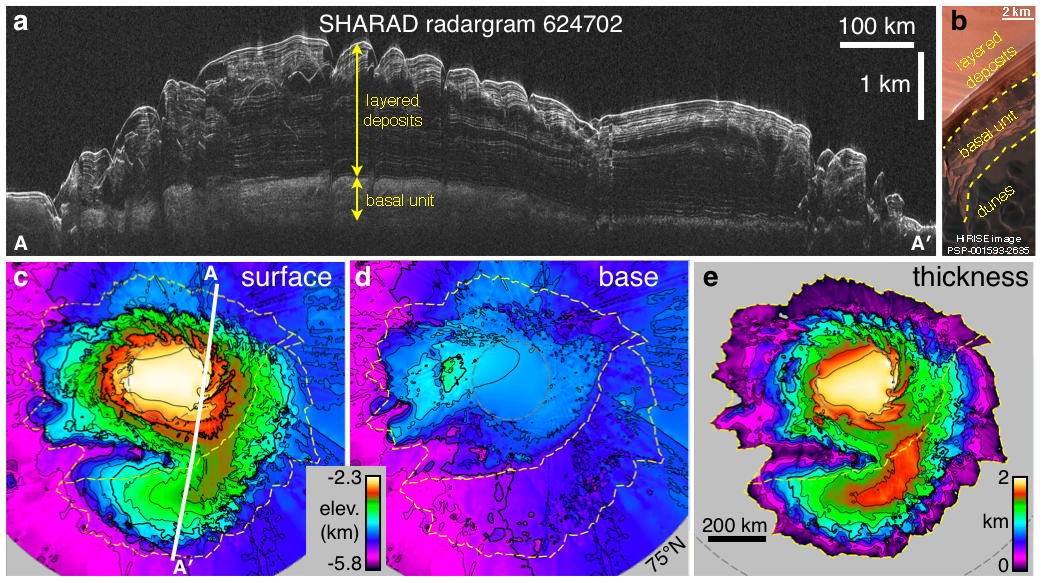

Radar Mapping of Icy Layers Under Mars’ North Pole

This composite graphic illustrates the use of the Shallow Radar instrument on NASA’s Mars Reconnaissance Orbiter for mapping underground ice-rich layers of the north polar layered terrain on Mars.

Panel “a” is a radargram from the instrument, showing a cross-section of Mars’ north polar cap, based on time lags of radio-wave echoes returning from different layers. The penetrating radar reveals icy layered deposits overlying a basal unit in some areas. The vertical dimension in the cross section is exaggerated one-hundred-fold compared with the horizontal dimension. The vertical scale bar is one kilometer (3,281 feet). The horizontal scale bar is 100 kilometers (62 miles).

Panel “b” is an image from the High Resolution Imaging Science Experiment camera, also on NASA’s Mars Reconnaissance Orbiter. It shows the layered deposits and the basal unit in outcrop exposed near the edge of the polar cap. The scale bar is 2 kilometers (1.24 miles). This is a cutout from an observation taken on taken Nov. 28, 2006, at 83.4 degrees north latitude and 118.8 degrees east longitude. Full-frame versions of the observation are available at http://hirise.lpl.arizona.edu/PSP_001593_2635.

Panel “c” is a radar-generated map of the surface elevation of the polar region. The white line from A to A’ is the ground track for the radargram in Panel “a.” Yellow dashed lines show the extent of the basal unit (upper-left region) and of the layered deposits. The color-coded reference bar for elevations in panes “c” and “d” shows elevations ranging from yellow at 2.3 kilometers (1.4 miles) below the standard reference level for Mars to violet at 5.8 kilometers (3.6 miles) below that reference.

Panel “d” is a radar-generated map of the elevation at the base of the layered deposits, showing no basal deflection in the lower-right region (despite the mass of overlying layers) and about 1 kilometer (0.6. mile) of basal unit deposits in the upper-left region.

Panel “e” is a radar-generated map of the thickness of the layered deposits, the difference between the surface elevations mapped in “c” and the base elevations mapped in “d.” The total volume of the layered deposits is 821,000 cubic kilometers (197,000 cubic miles), about 30 percent that of Earth’s Greenland ice sheet. The scale bar of 200 kilometers (124 miles) applies also to panes “c” and “d.” The color-coded reference bar indicates thicknesses ranging from yellow at 2 kilometers (1.24 miles) to black at zero thickness.

The illustration is adapted from a 2009 paper by Putzig et al. in the journal Icarus.

The Shallow Radar instrument was provided by the Italian Space Agency. Its operations are led by the University of Rome and its data are analyzed by a joint U.S.-Italian science team. NASA’s Jet Propulsion Laboratory, a division of the California Institute of Technology in Pasadena, manages the Mars Reconnaissance Orbiter for the NASA Science Mission Directorate, Washington. Lockheed Martin Space Systems, Denver, is the prime contractor for the project and built the spacecraft. The High Resolution Imaging Science Experiment is operated by the University of Arizona, Tucson, and the instrument was built by Ball Aerospace & Technologies Corp., Boulder, Colo.

Credit: NASA/JPL-Caltech/University of Rome/Southwest Research Institute/University of Arizona